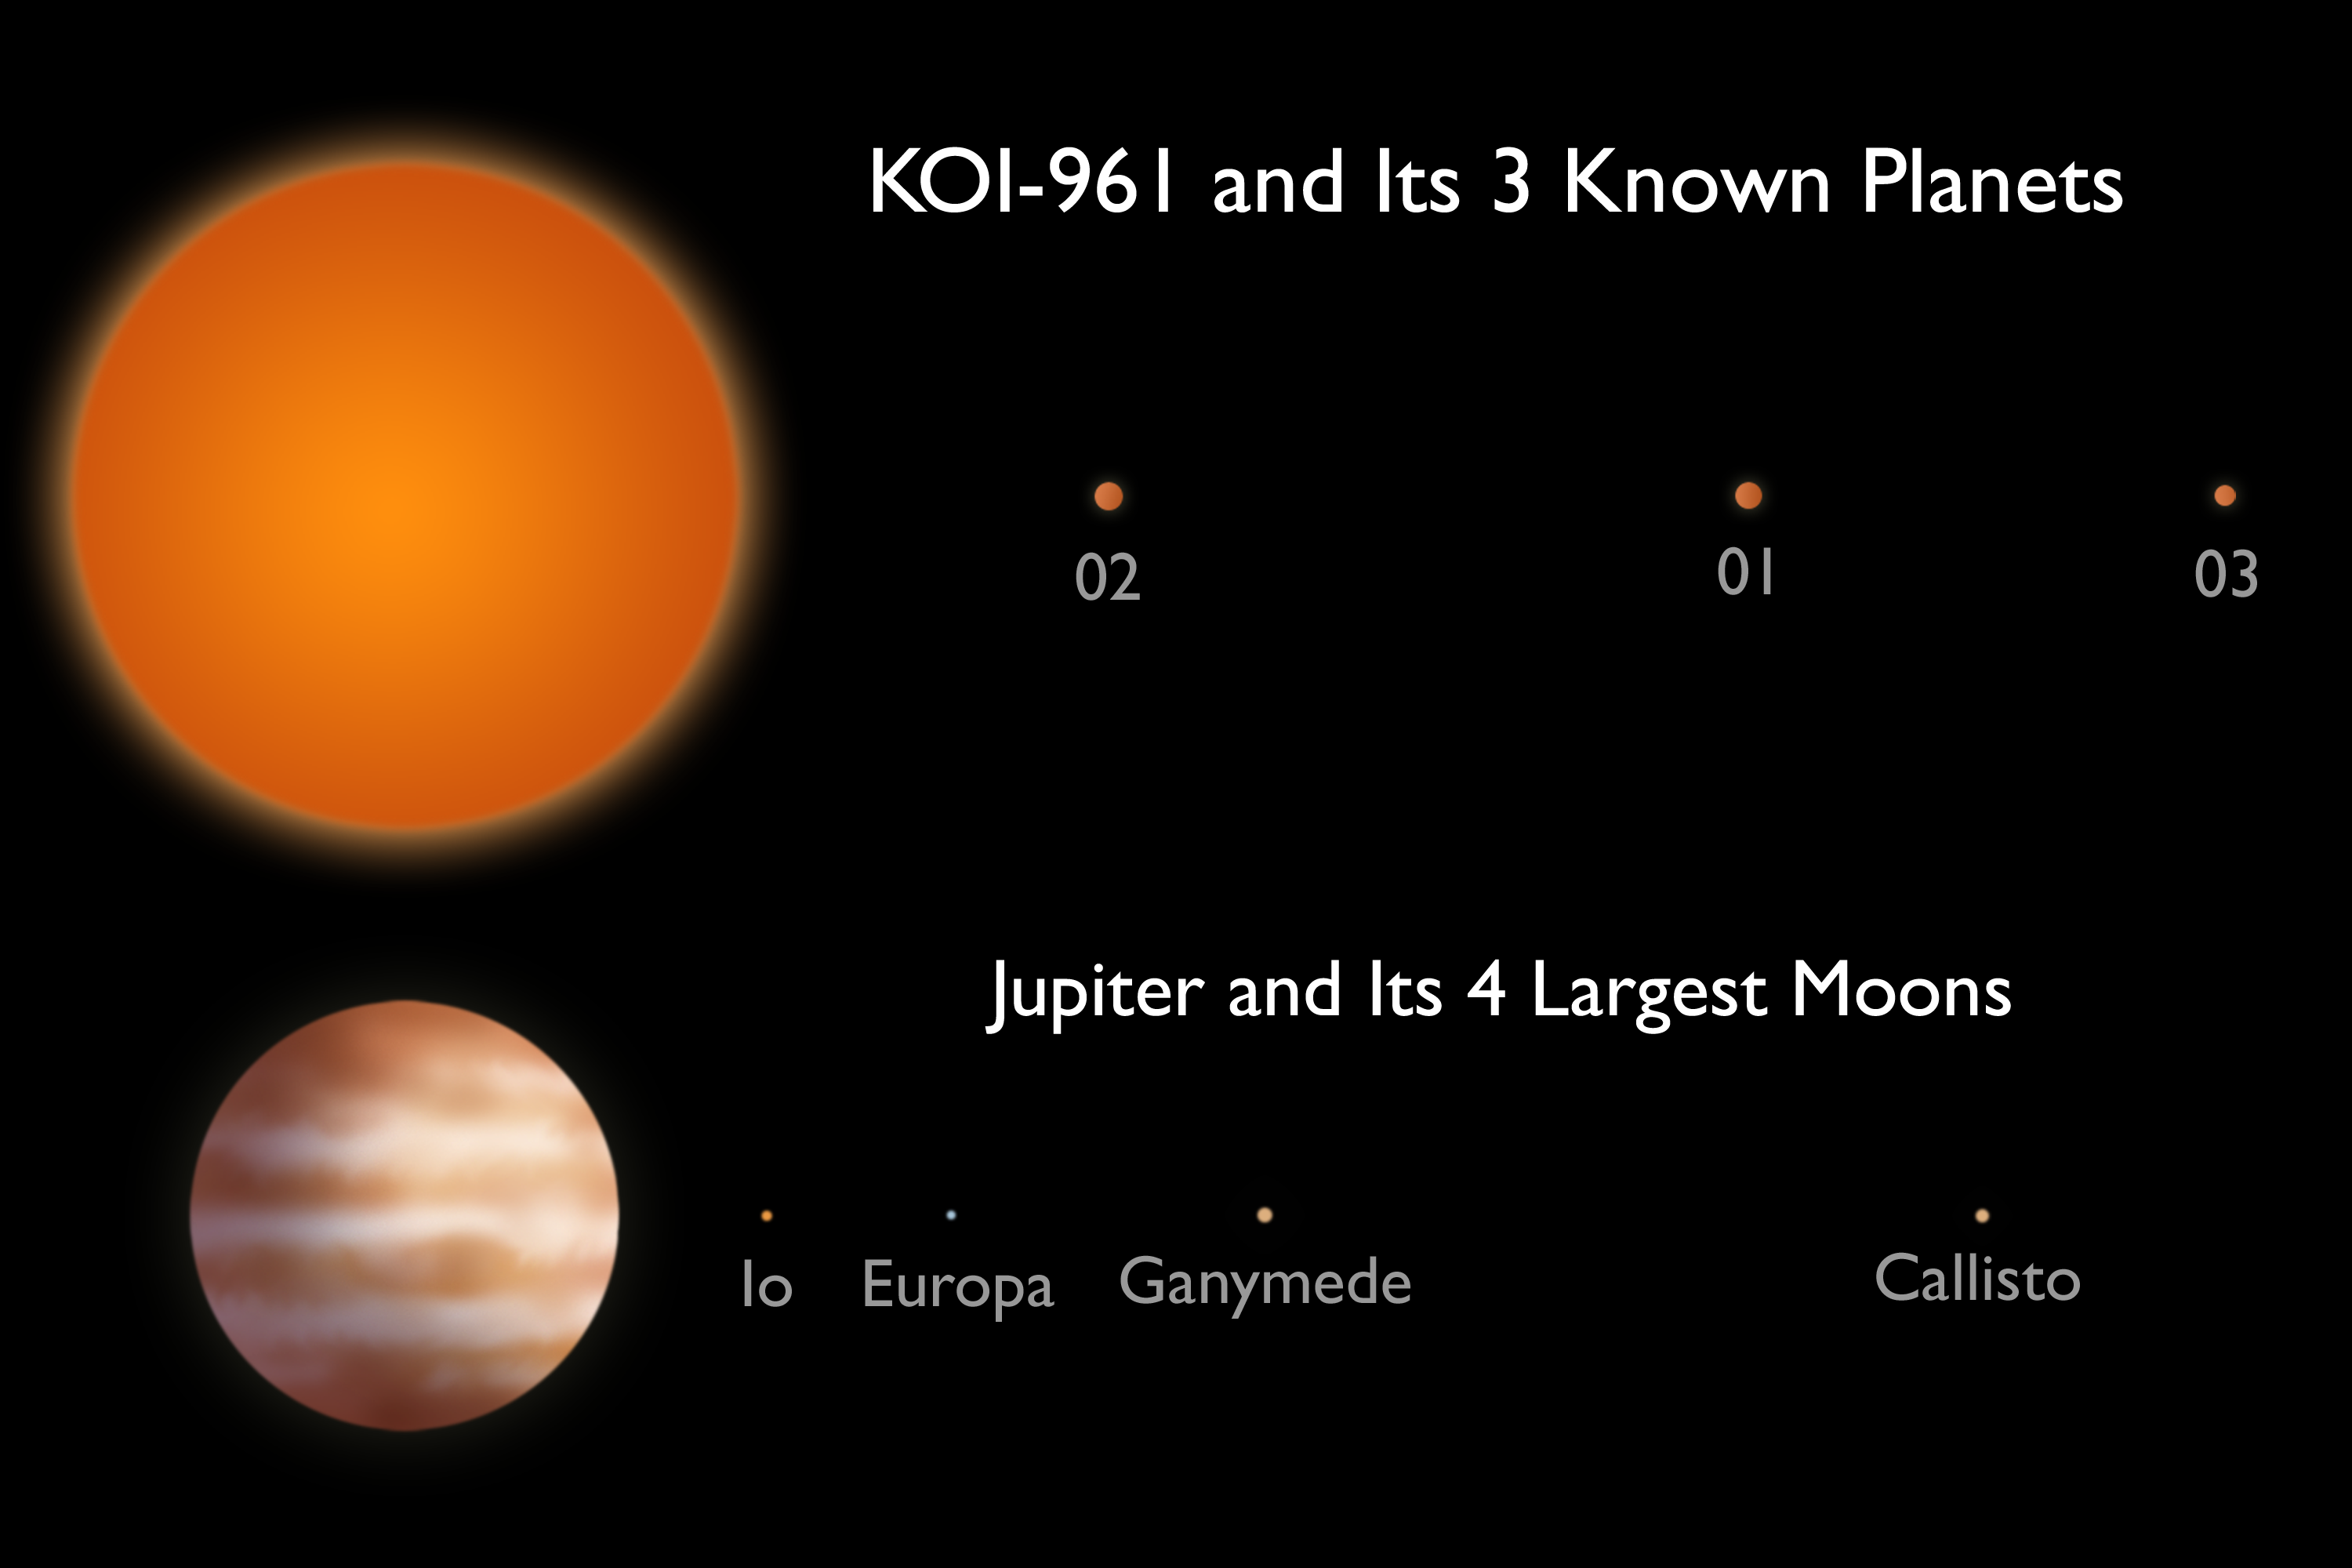

‘Honey I Shrunk the Planetary System’ (Artist Concept)

This artist’s conception compares the KOI-961 planetary system to Jupiter and the largest four of its many moons. The KOI-961 planetary system hosts the three smallest planets known to orbit a star beyond our sun (called KOI-961.01, KOI-961.02 and KOI-961.03). The smallest of these planets, KOI-961.03, is about the same size as Mars. All three planets take less than two days to whip around their star.

The planets were discovered using data from NASA’s Kepler mission and ground-based telescopes. The KOI-961 star is a tiny “red dwarf,” just one-sixth the size of our sun. This planetary system is the most compact detected to date, with a scale closer to Jupiter and its moons than another star system.

The planet and moon orbits are drawn to the same scale. The sizes of the stars, planets and moons have been increased for visibility.

NASA’s Ames Research Center in Moffett Field, Calif., manages Kepler’s ground system development, mission operations and science data analysis. JPL managed the Kepler mission’s development.

For more information about the Kepler mission visit http://www.nasa.gov/kepler.

Ball Aerospace and Technologies Corp. in Boulder, Colo., developed the Kepler flight system and supports mission operations with the Laboratory for Atmospheric and Space Physics at the University of Colorado in Boulder.

Credit: NASA/JPL-Caltech